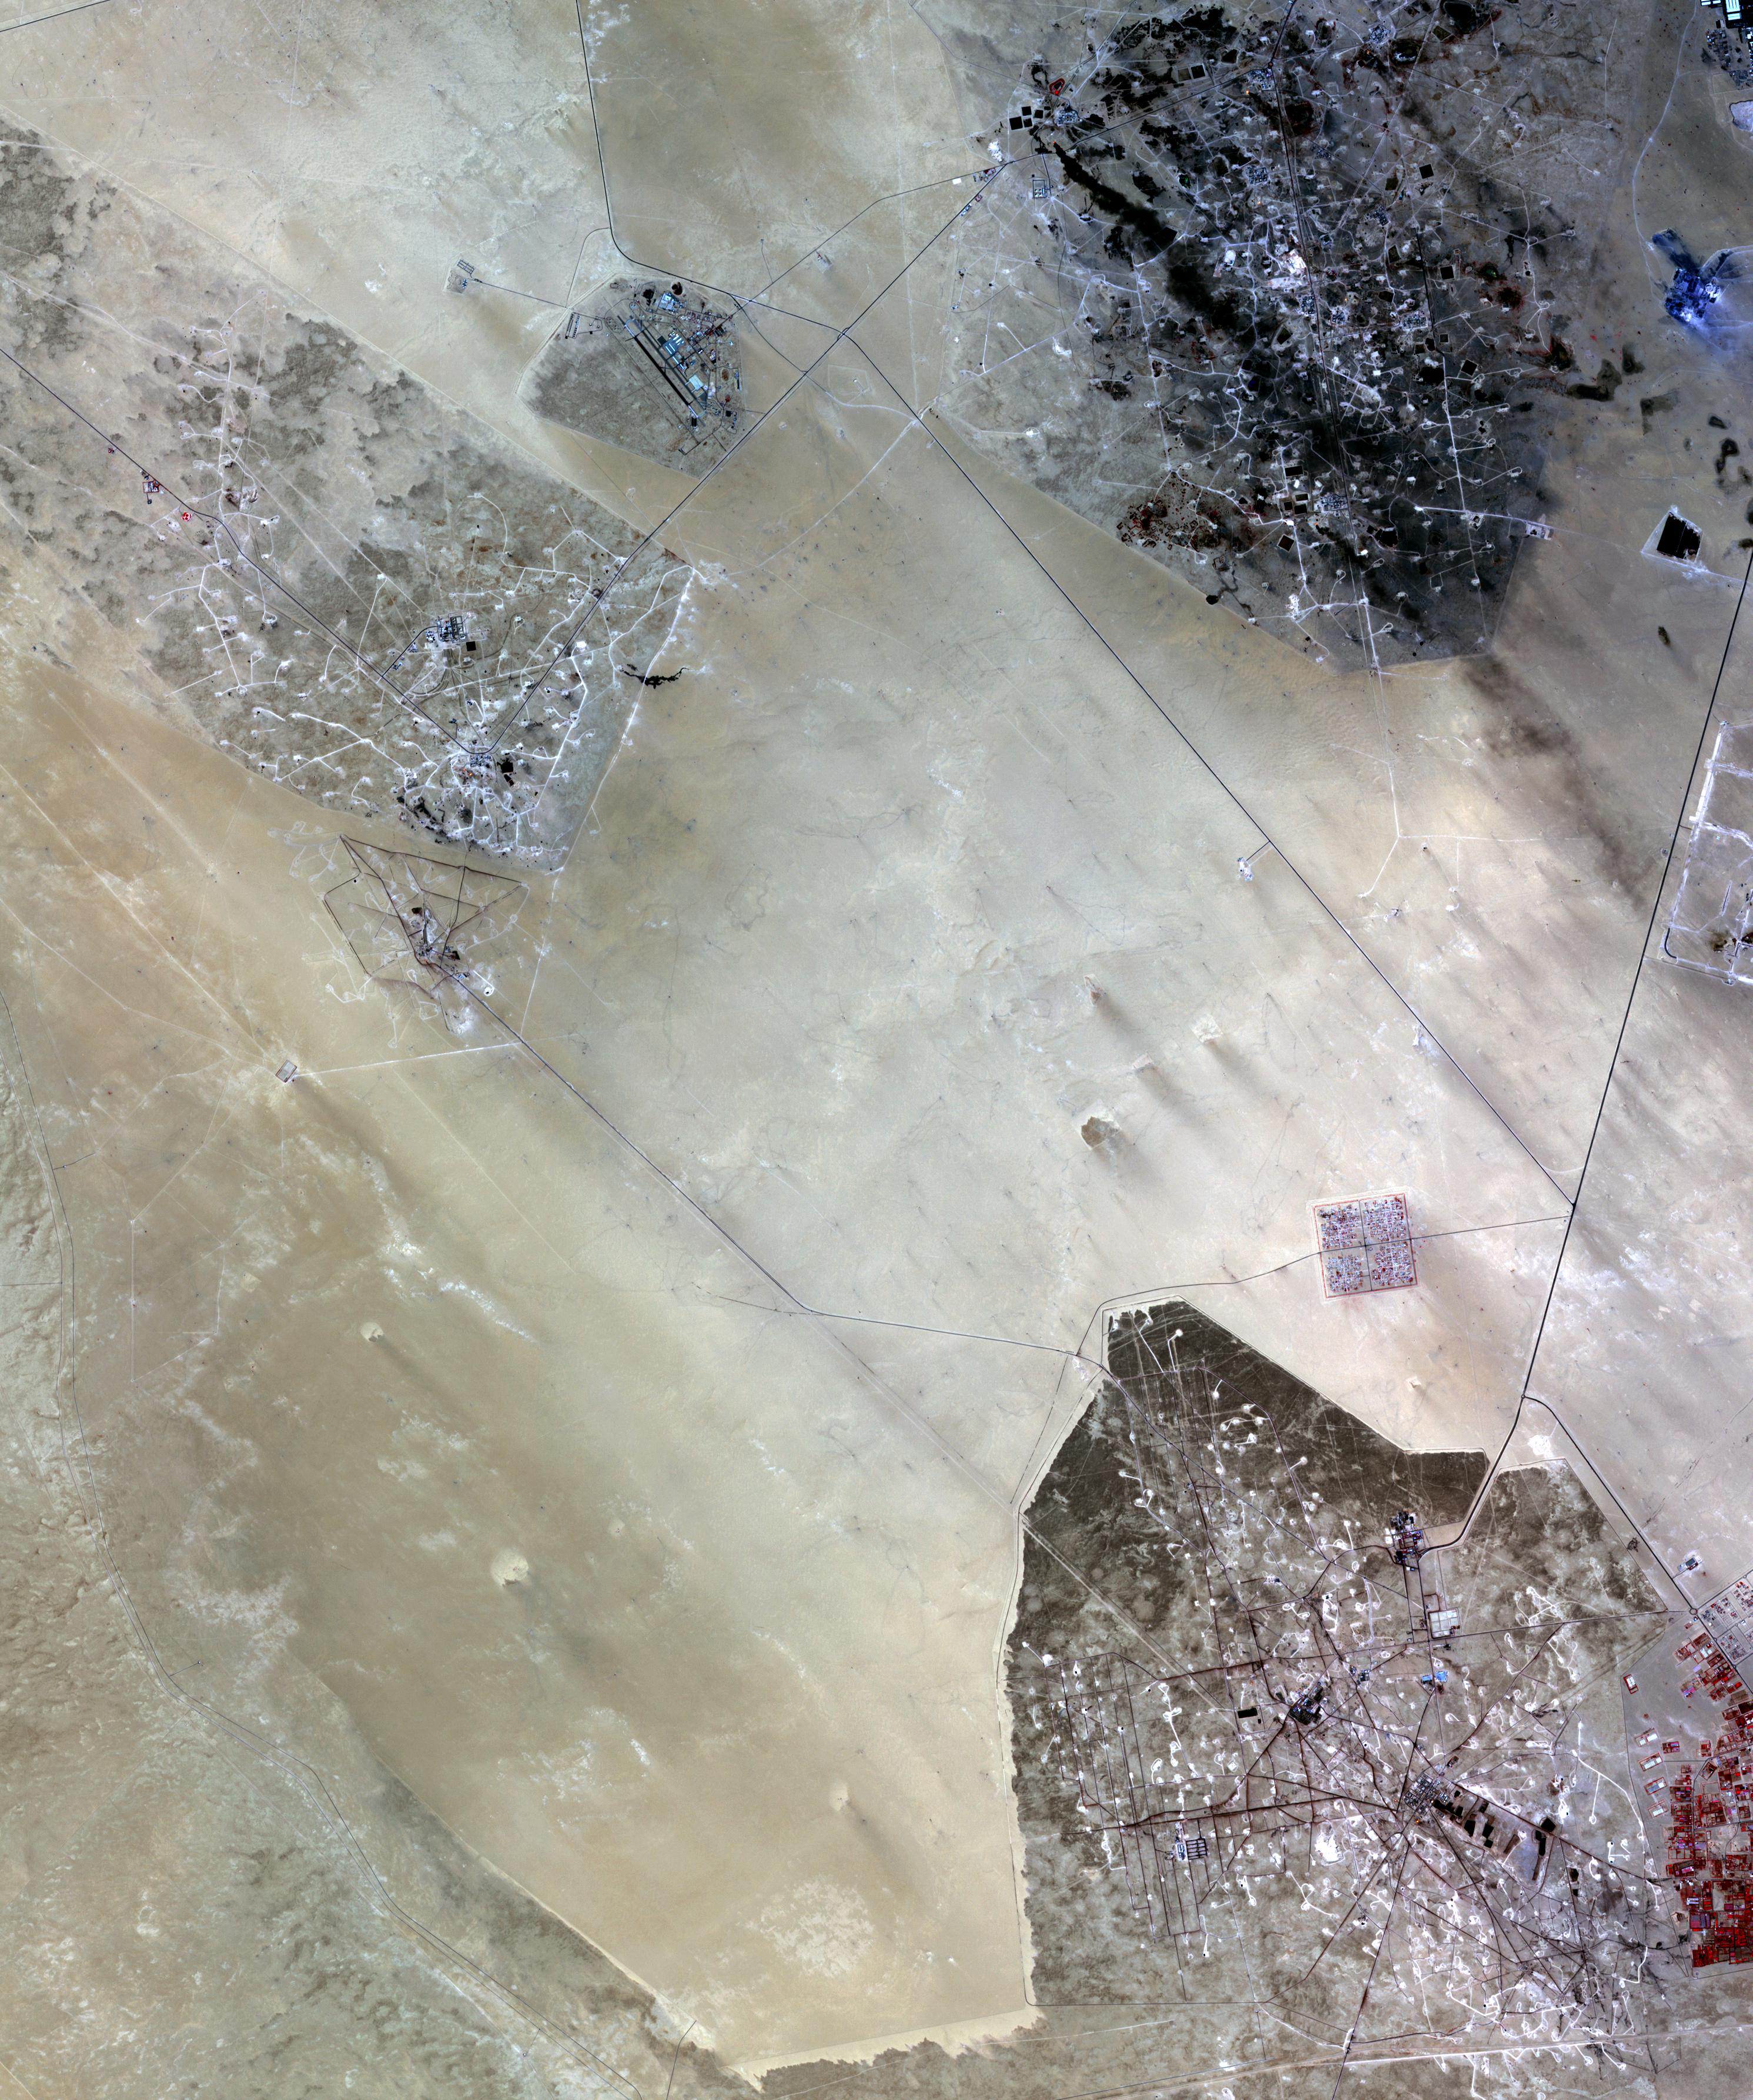

Kuwait Oil Fields

In the desert of southern Kuwait, three oil fields spread out across the empty landscape. The country has the world’s fifth largest oil reserves, and the 2.8 million people live in the eleventh richest country in the world. The massive oil reserves were discovered in the 1930s, after the country had emerged as an independent sheikhdom under the protection of the British Empire. The image was acquired September 27, 2009, covers an area of 30 x 54 km, and is located at 28.8 degrees north latitude, 47.8 degrees east longitude.

With its 14 spectral bands from the visible to the thermal infrared wavelength region and its high spatial resolution of 15 to 90 meters (about 50 to 300 feet), ASTER images Earth to map and monitor the changing surface of our planet. ASTER is one of five Earth-observing instruments launched Dec. 18, 1999, on Terra. The instrument was built by Japan’s Ministry of Economy, Trade and Industry. A joint U.S./Japan science team is responsible for validation and calibration of the instrument and data products.

The broad spectral coverage and high spectral resolution of ASTER provides scientists in numerous disciplines with critical information for surface mapping and monitoring of dynamic conditions and temporal change. Example applications are: monitoring glacial advances and retreats; monitoring potentially active volcanoes; identifying crop stress; determining cloud morphology and physical properties; wetlands evaluation; thermal pollution monitoring; coral reef degradation; surface temperature mapping of soils and geology; and measuring surface heat balance.

The U.S. science team is located at NASA’s Jet Propulsion Laboratory, Pasadena, Calif. The Terra mission is part of NASA’s Science Mission Directorate, Washington, D.C.

Credit: NASA/GSFC/METI/ERSDAC/JAROS, and U.S./Japan ASTER Science Team